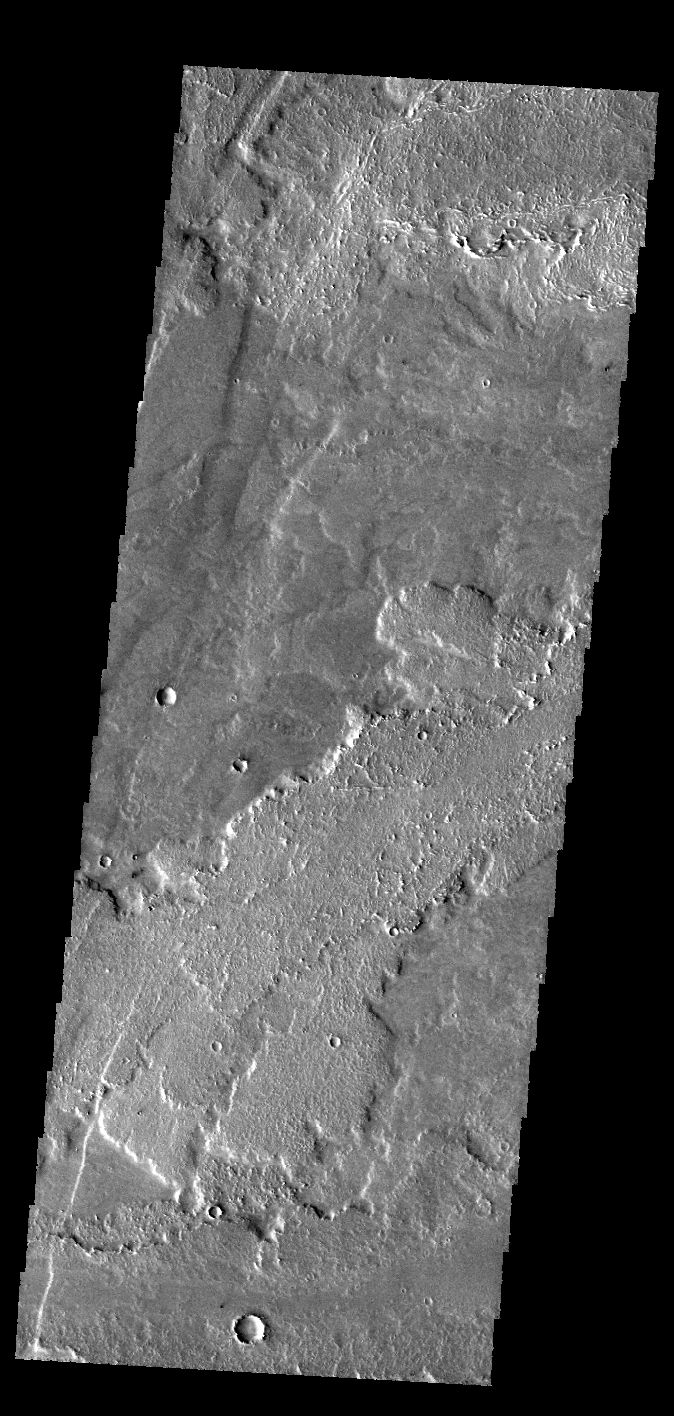

Daedalia Planum

This VIS image shows a small portion of the lava flows that comprise Daedalia Planum. These flows originated at Arsia Mons.

Credit: NASA/JPL-Caltech/ASU